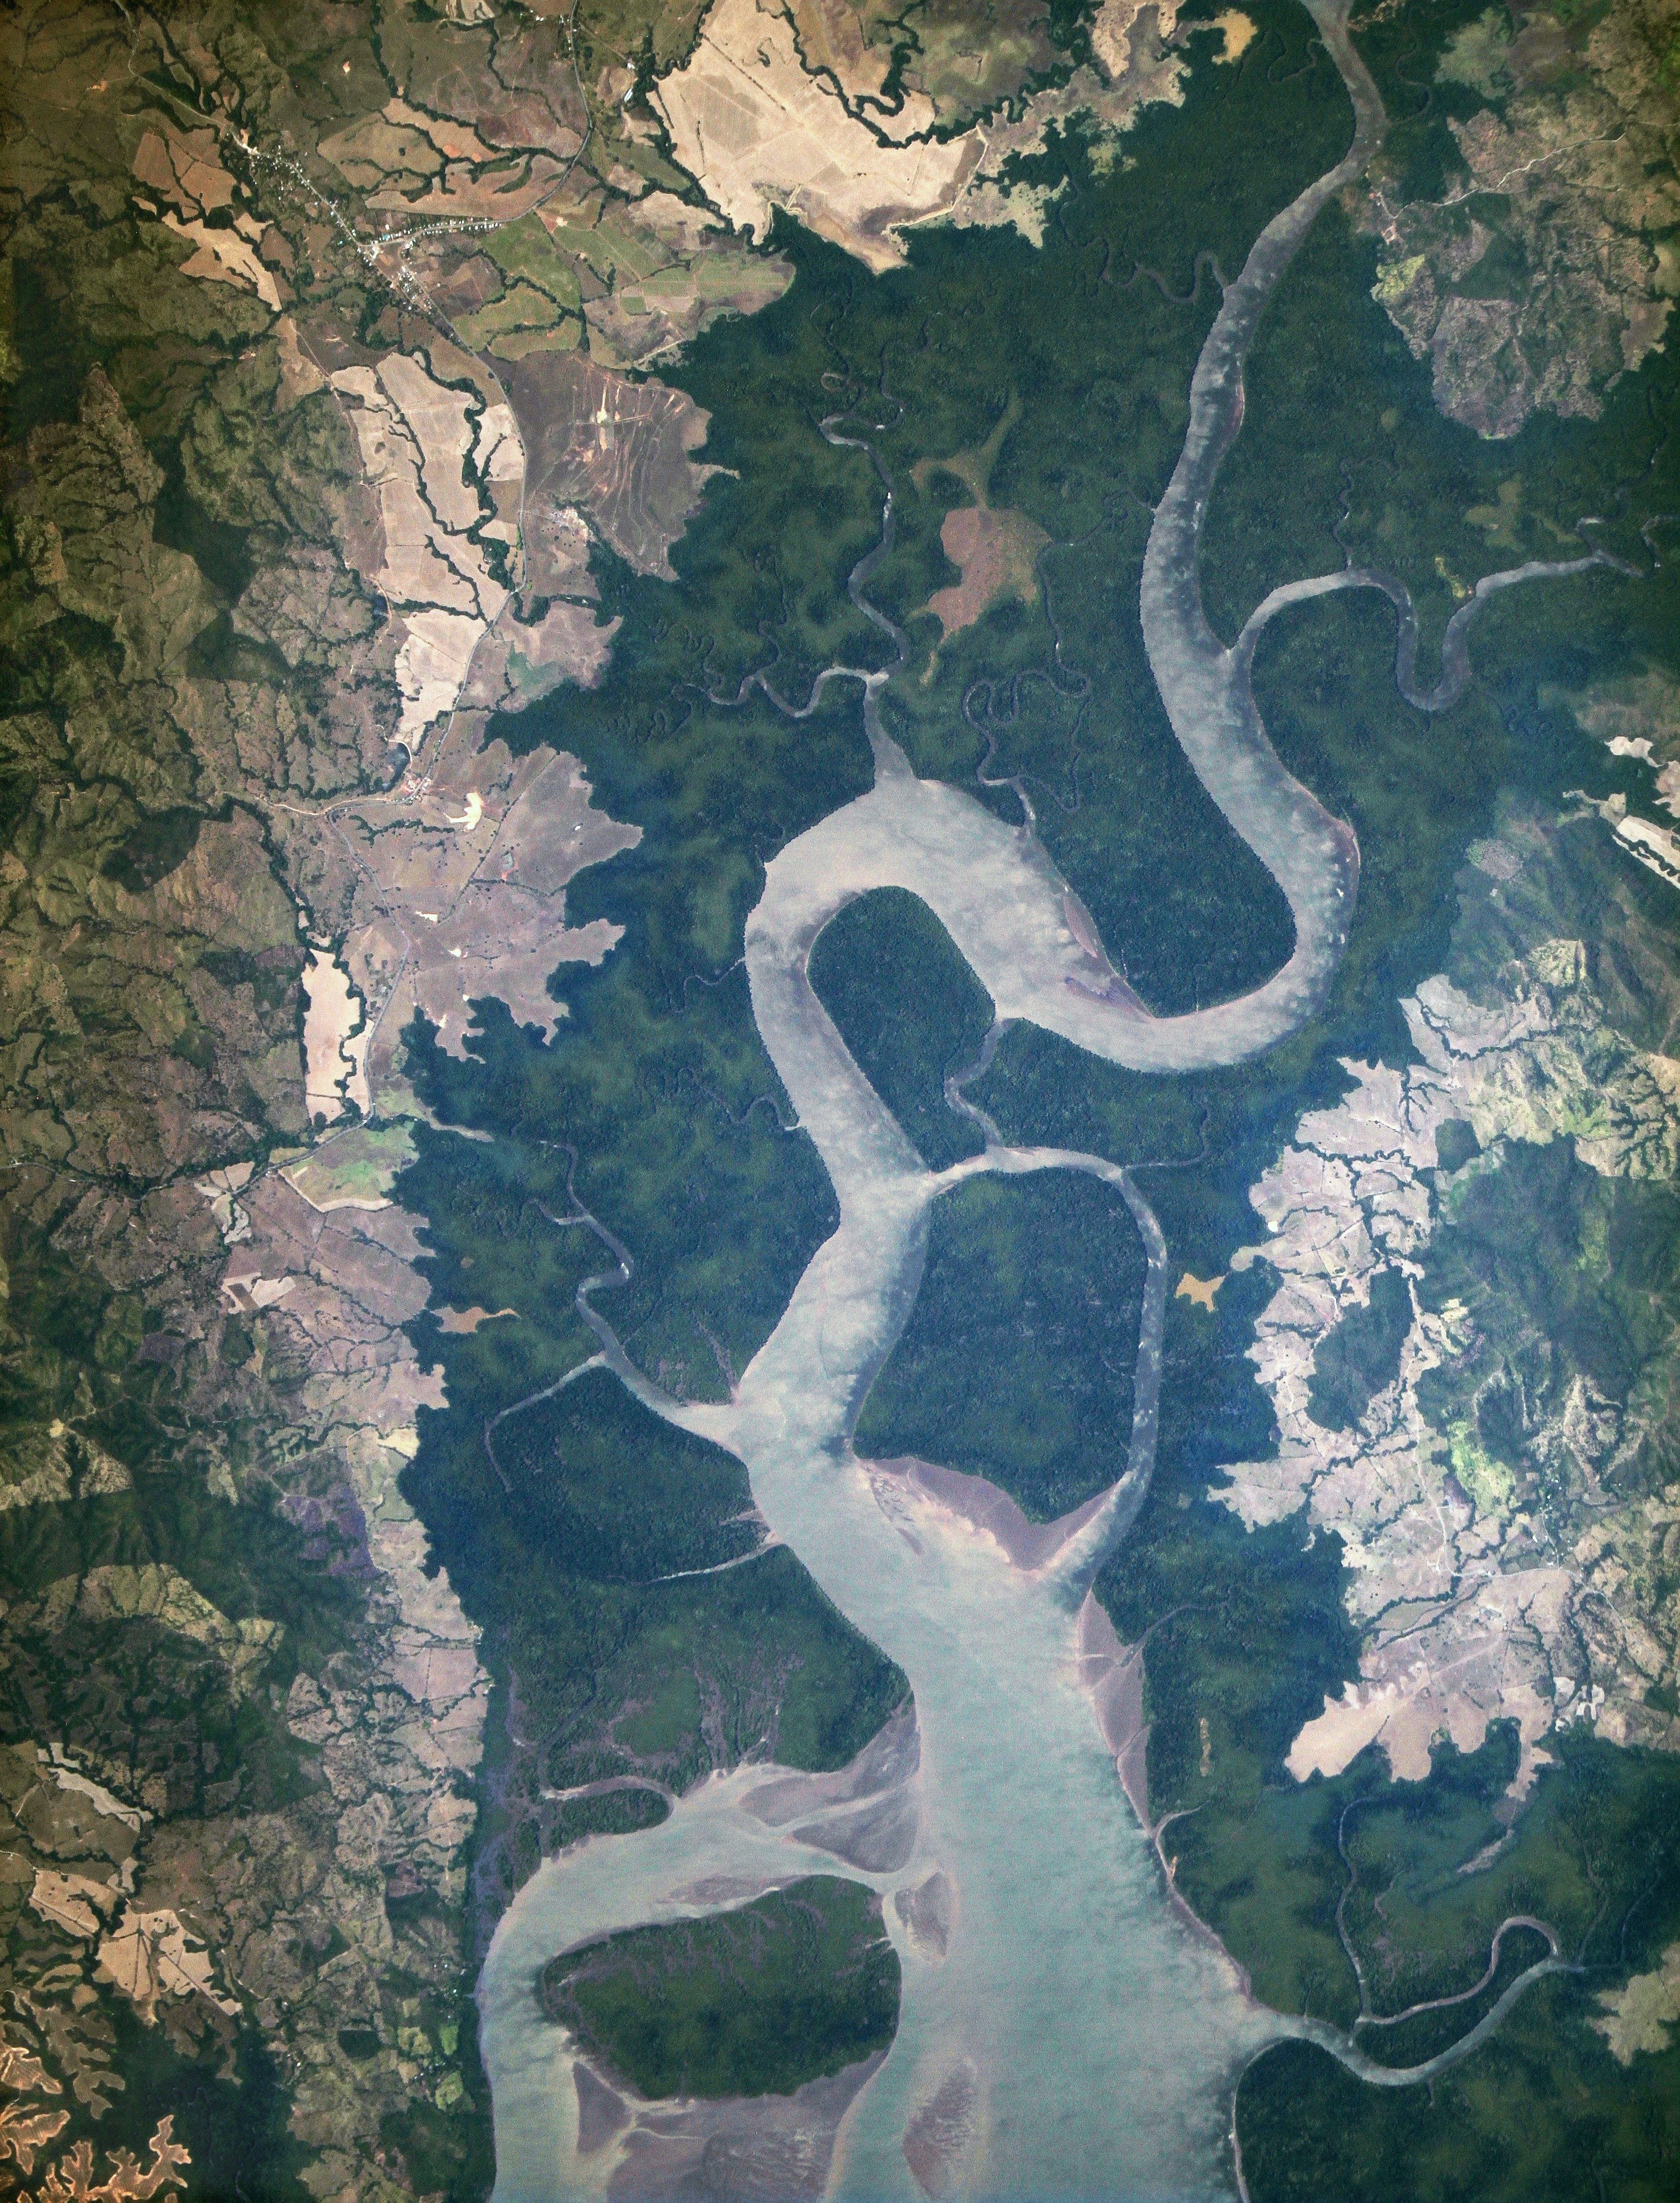

New Earth-Observing Instrument Installed on the International Space Station

In January 2013, a new Earth-observing instrument was installed on the International Space Station (ISS). ISERV Pathfinder consists of a commercial camera, a telescope, and a pointing system, all positioned to look through the Earth-facing window of ISS’s Destiny module. ISERV Pathfinder is intended as an engineering exercise, with the long-term goal of developing a system for providing imagery to developing nations as they monitor natural disasters and environmental concerns. The image above is the “first light” from the new ISERV camera system, taken at 1:44 p.m. local time on February 16, 2013. It shows the Rio San Pablo as it empties into the Golfo de Montijo in Veraguas, Panama. It is an ecological transition zone, changing from agriculture and pastures to mangrove forests, swamps, and estuary systems. The area has been designated a protected area by the National Environmental Authority (ANAM) of Panama and is listed as a “wetland of international importance” under the Ramsar Convention. (Note that the image is rotated so that north is to the upper right.) “ISERV’s full potential is yet to be seen, but we hope it will really make a difference in people’s lives,” said principal investigator Burgess Howell of NASA’s Marshall Space Flight Center. “For example, if an earthen dam gives way in Bhutan, we want to be able to show officials where the bridge is out or where a road is washed out or a power substation is inundated. This kind of information is critical to focus and speed rescue efforts.” The instrument will be controlled from NASA Marshall in Huntsville, Alabama, in collaboration with researchers at hubs in Central America, East Africa, and the Hindu Kush–Himalaya region. They will rely on positioning software to know where the space station is at each moment and to calculate the next chance to view a particular area on the ground. If there's a good viewing opportunity, the SERVIR team will instruct the camera to take high-resolution photographs at 3 to 7 frames per second, totaling as many as 100 images per pass. With a resolution down to 3.2 meters (10 feet), it will be possible to spot fairly small details and objects. The current mission will test the limitations of Pathfinder and identify measures for improvements in a more permanent system. For instance, the engineering team is working to determine how the geometry of the ISS window affects the imagery; how much sunlight is needed to capture clear images; and how the atmosphere affects that clarity. This characterization phase will last several weeks to a few months. Eventually, ISERV should be made available to the natural hazards community and to basic research scientists. ISERV is short for ISS SERVIR Environmental Research and Visualization system. Together with the U.S. Agency for International Development, NASA runs the SERVIR program to provide satellite data, maps, and other tools to environmental decisionmakers in developing countries. (Servir is a Spanish word meaning “to serve.”)

Credit: NASA Earth Observatory -